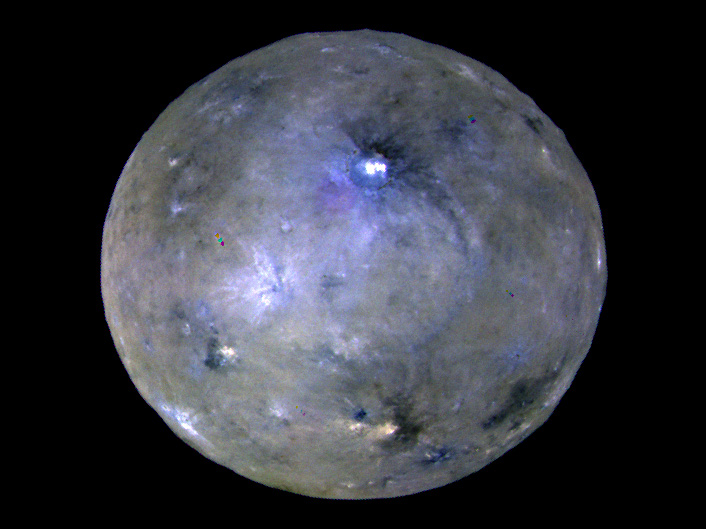

Enhanced Color View of Ceres at Opposition

This enhanced color image of Ceres’ surface was made from data obtained on April 29, 2017, when NASA’s Dawn spacecraft was exactly between the sun and Ceres. Dawn’s framing cameras took images of Ceres with a clear filter as well as five different color filters.

Images combining these different color filter perspectives reveal fine details of Ceres’ surface. For example, they emphasize the distinct compositions and textures of the material ejected from craters. The brightest region on Ceres, called Cerealia Facula, is highlighted in Occator Crater in the center of this image. Vinalia Faculae, the set of secondary bright spots in the same crater, are located to the right of Cerealia Facula.

One of the darkest regions on Ceres is next to Occator, and represents ejected material from the impact that formed the crater. The ejected material forms a large arc that extends over several hundred kilometers, below the center of Ceres in this image. That material’s distribution is partly determined by Ceres’ rotation.

Other craters also show a mixture of bright and dark regions. While the bright areas are generally identified as salt-rich material excavated from Ceres’ crust, the origin of the dark material remains to be explained. It may have been excavated from a different layer within Ceres’ subsurface than the rest of the ejecta blanket. Scientists will continue analyzing the color data to look for clues about the nature of the different materials on Ceres.

The blueish color is generally found in association with young craters. Scientists believe the color relates to processes that occur when an impact ejects and redistributes material on the surface. The continuous bombardment of Ceres’ surface by micrometeorites alters the texture of the exposed material, leading to its reddening.

This image was taken altitude of about 12,000 miles (20,000 kilometers). See the Dawn Journal for more detail about this opposition observation.

Credit: NASA/JPL-Caltech/UCLA/MPS/DLR/IDA